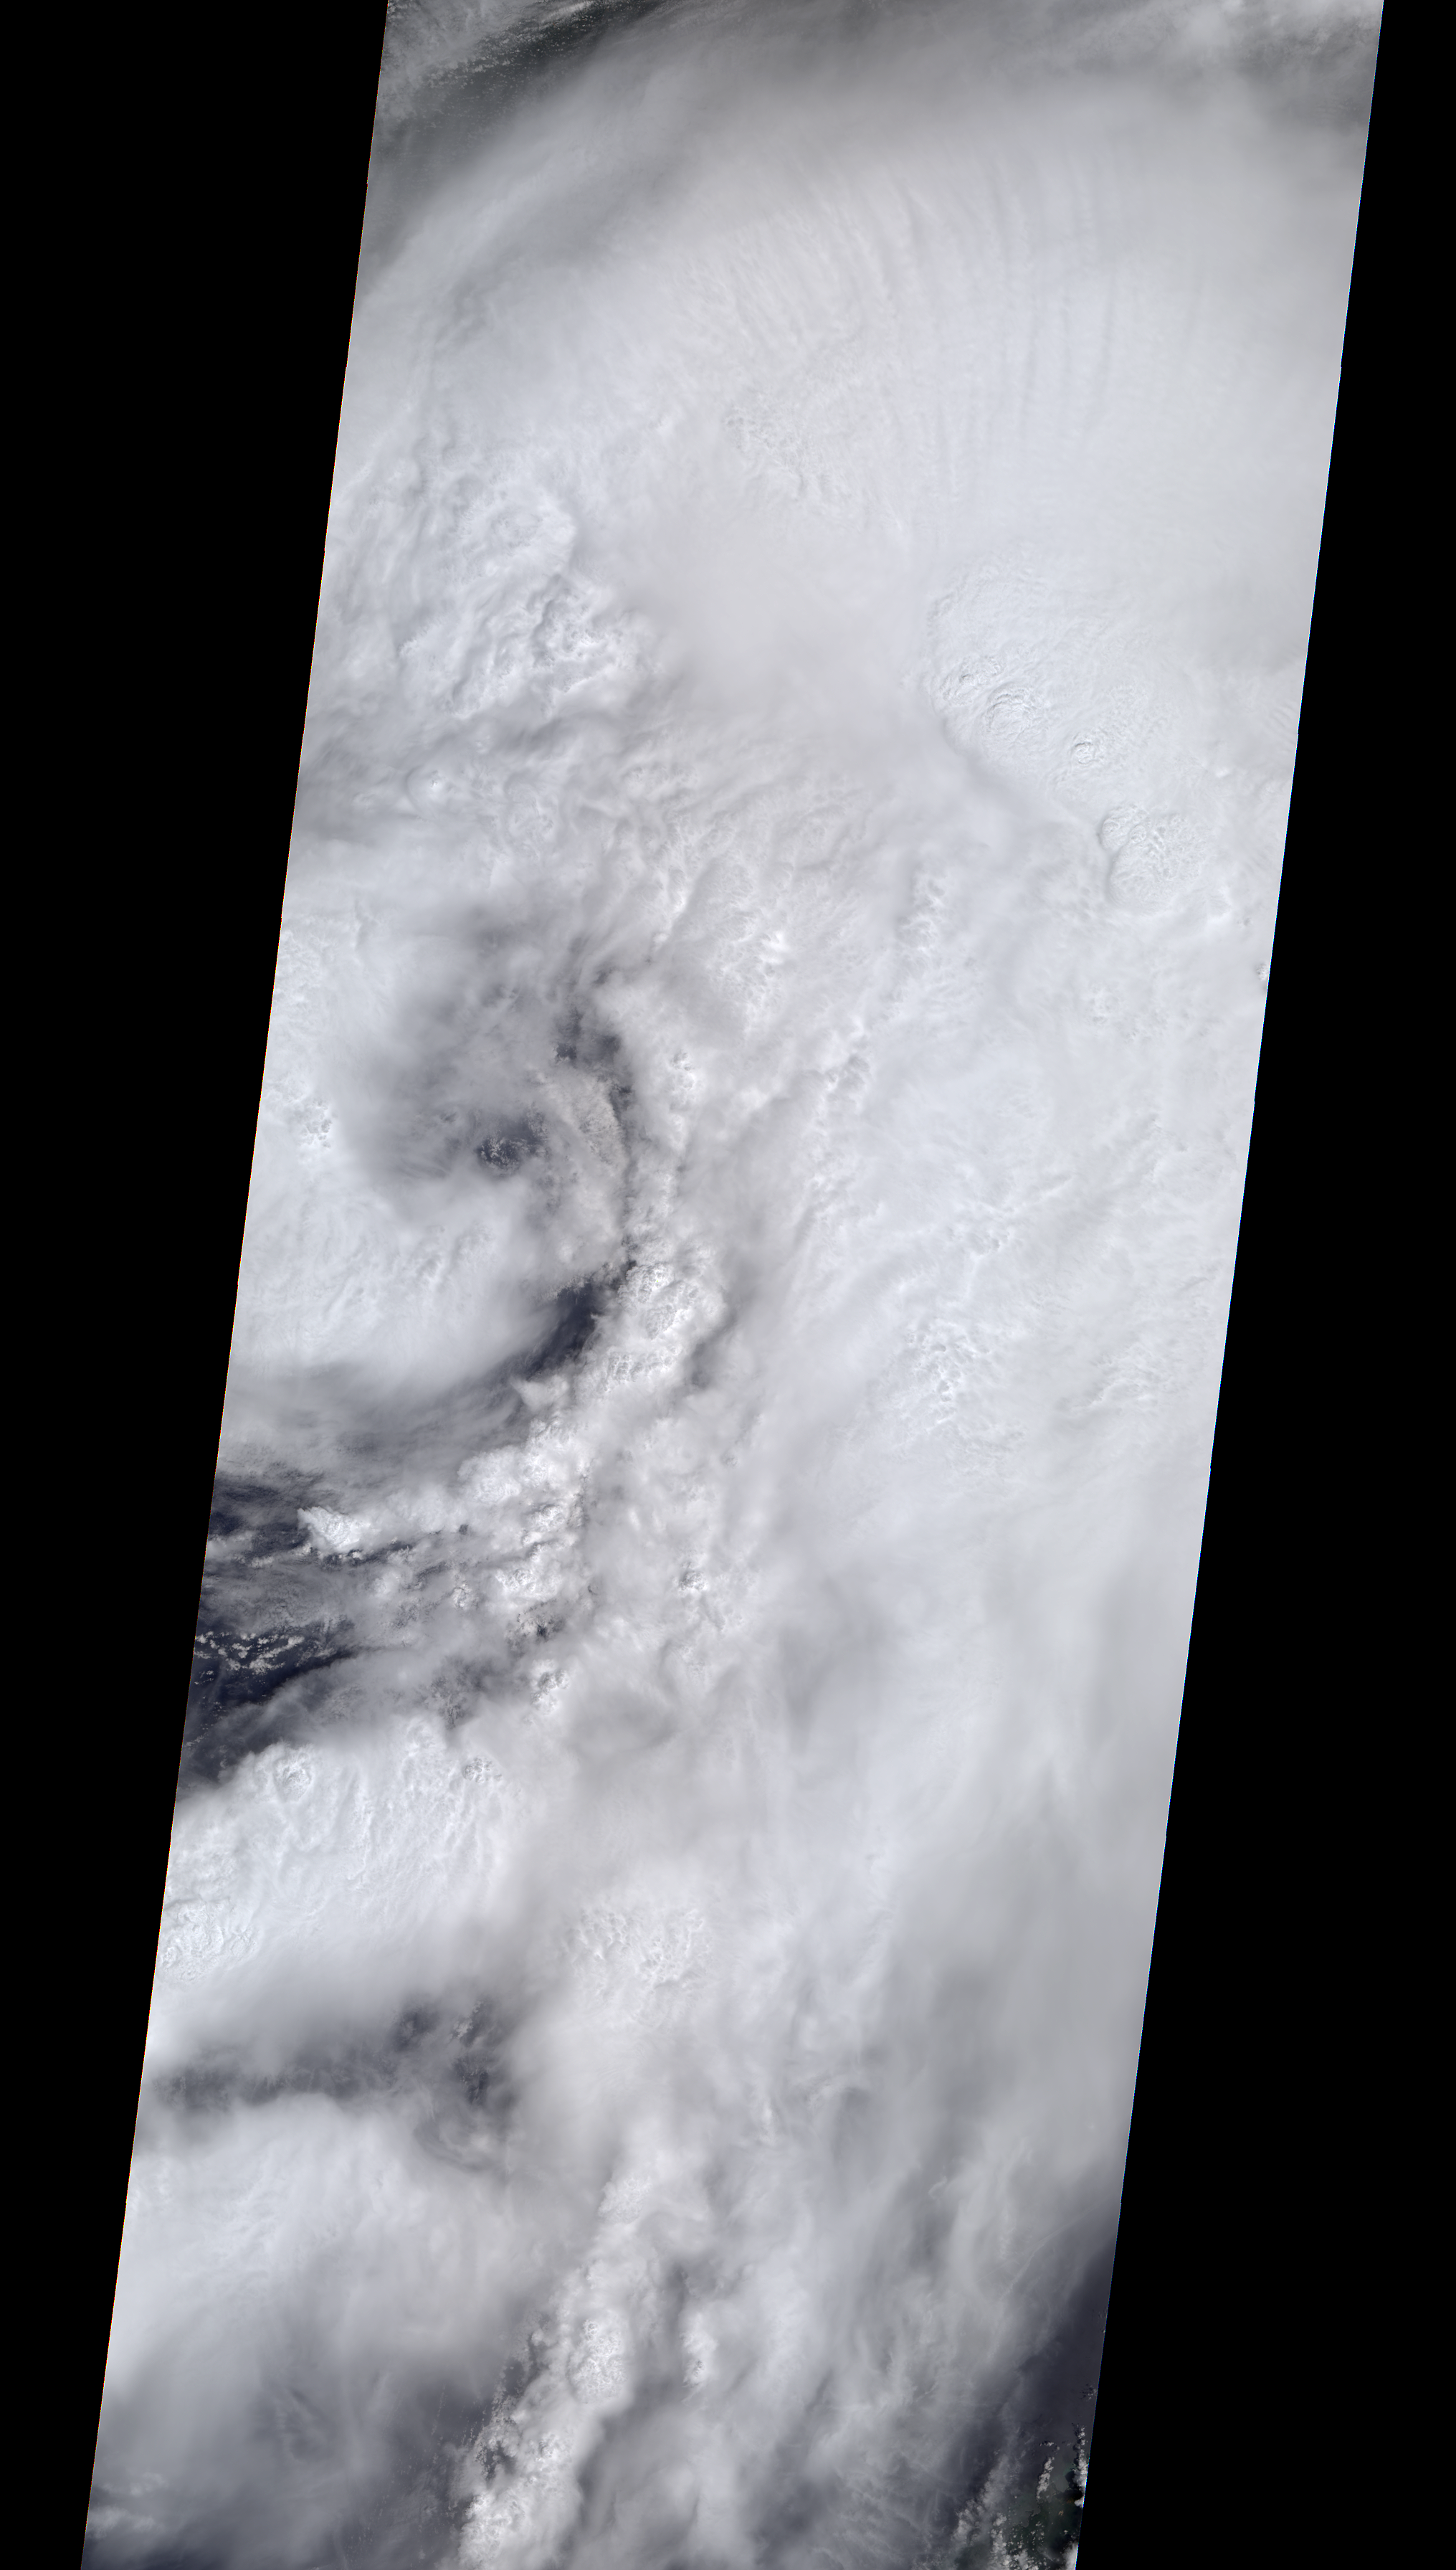

NASA’s MISR Spots Hurricane Hermine Approaching Florida

Anaglyph

Download the full resolution TIFF file

On the afternoon of Sept. 1, 2016, Tropical Storm Hermine strengthened into a Category 1 hurricane as it approached the coast of Florida. Hermine began life as Tropical Depression Nine, originating off the coast of Cuba on Aug. 28. After heading northwest into the Gulf of Mexico, it took a right turn toward Florida and on Wednesday, Aug. 31, was upgraded to a tropical storm before strengthening to a hurricane a day later. Winds are currently sustained near 75 miles (121 kilometers) per hour, and the storm is expected to make landfall tonight or early tomorrow. Florida Governor Rick Scott has declared a state of emergency in 51 counties, while Georgia Governor Nathan Deal has done the same for 56 counties in his state. Localized flooding is already occurring in some areas of Florida, which has not had a direct landfall by a hurricane in 11 years. After moving across Florida and Georgia, the storm is currently forecast to continue northward along the coast of the Eastern seaboard.

On Sept. 1, at 12:30 p.m. EDT, the Multi-angle Imaging SpectroRadiometer (MISR) instrument aboard NASA’s Terra spacecraft passed over the area. This natural-color image from MISR’s vertical-pointing camera shows the large, loosely organized hurricane. At the time, the center of the storm was located about 200 miles (325 kilometers) to the west of Sarasota on the Florida coast. The image is 235 miles (378 kilometers) in width. Also included is a 3D stereo anaglyph, made by combining data from MISR’s vertical-pointing and 46-degree forward-pointing camera. The image has been rotated so that north is to the left in order to enable stereo viewing. With the aid of red-blue glasses (with the red lens over the left eye), it is possible to observe the storm in three dimensions. Note the towering central thunderstorms around the eye in comparison to the low clouds visible within it.

These data were acquired during Terra orbit 88865. Other MISR data are available through the NASA Langley Research Center; for more information go to http://eosweb.larc.nasa.gov/project/misr/misr_table. MISR was built and is managed by NASA’s Jet Propulsion Laboratory, Pasadena, California, for NASA’s Science Mission Directorate, Washington, D.C. The Terra spacecraft is managed by NASA’s Goddard Space Flight Center, Greenbelt, Maryland. The MISR data were obtained from the NASA Langley Research Center Atmospheric Science Data Center, Hampton, Virginia. JPL is a division of the California Institute of Technology in Pasadena.

Credit: NASA/GSFC/LaRC/JPL, MISR Team